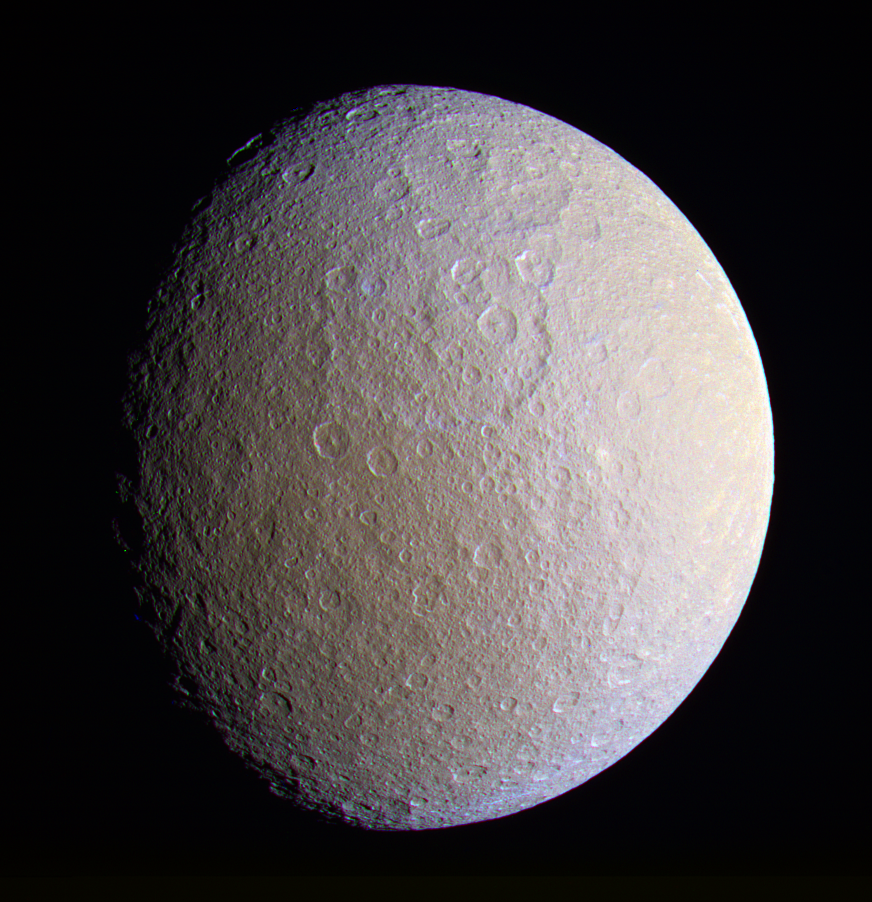

Pulverized Pulchritude (Enhanced Color)

This close view of Rhea prominently shows two large impact basins on the ancient and battered moon. The great age of these basins is suggested by the large number of smaller craters that are overprinted within them.

Ejecta from the bright, relatively young crater seen in PIA07609 spreads from the eastern limb.

Terrain visible in this view is on the side of Rhea (1,528 kilometers, or 949 miles across) that faces away from Saturn. North on Rhea is up and tilted 30 degrees to the left.

See PIA07685 for a similar monochrome view.

This enhanced color view was created by combining images taken using filters sensitive to ultraviolet, visible green and infrared light. The images were taken with the Cassini spacecraft narrow-angle camera on Dec. 23, 2005, at a distance of approximately 341,000 kilometers (212,000 miles) from Saturn and at a Sun-Saturn-spacecraft, or phase, angle of 42 degrees. The image scale is 2 kilometers (1 mile) per pixel.

The Cassini-Huygens mission is a cooperative project of NASA, the European Space Agency and the Italian Space Agency. The Jet Propulsion Laboratory, a division of the California Institute of Technology in Pasadena, manages the mission for NASA’s Science Mission Directorate, Washington, D.C. The Cassini orbiter and its two onboard cameras were designed, developed and assembled at JPL. The imaging operations center is based at the Space Science Institute in Boulder, Colo.

Credit: NASA/JPL/Space Science Institute